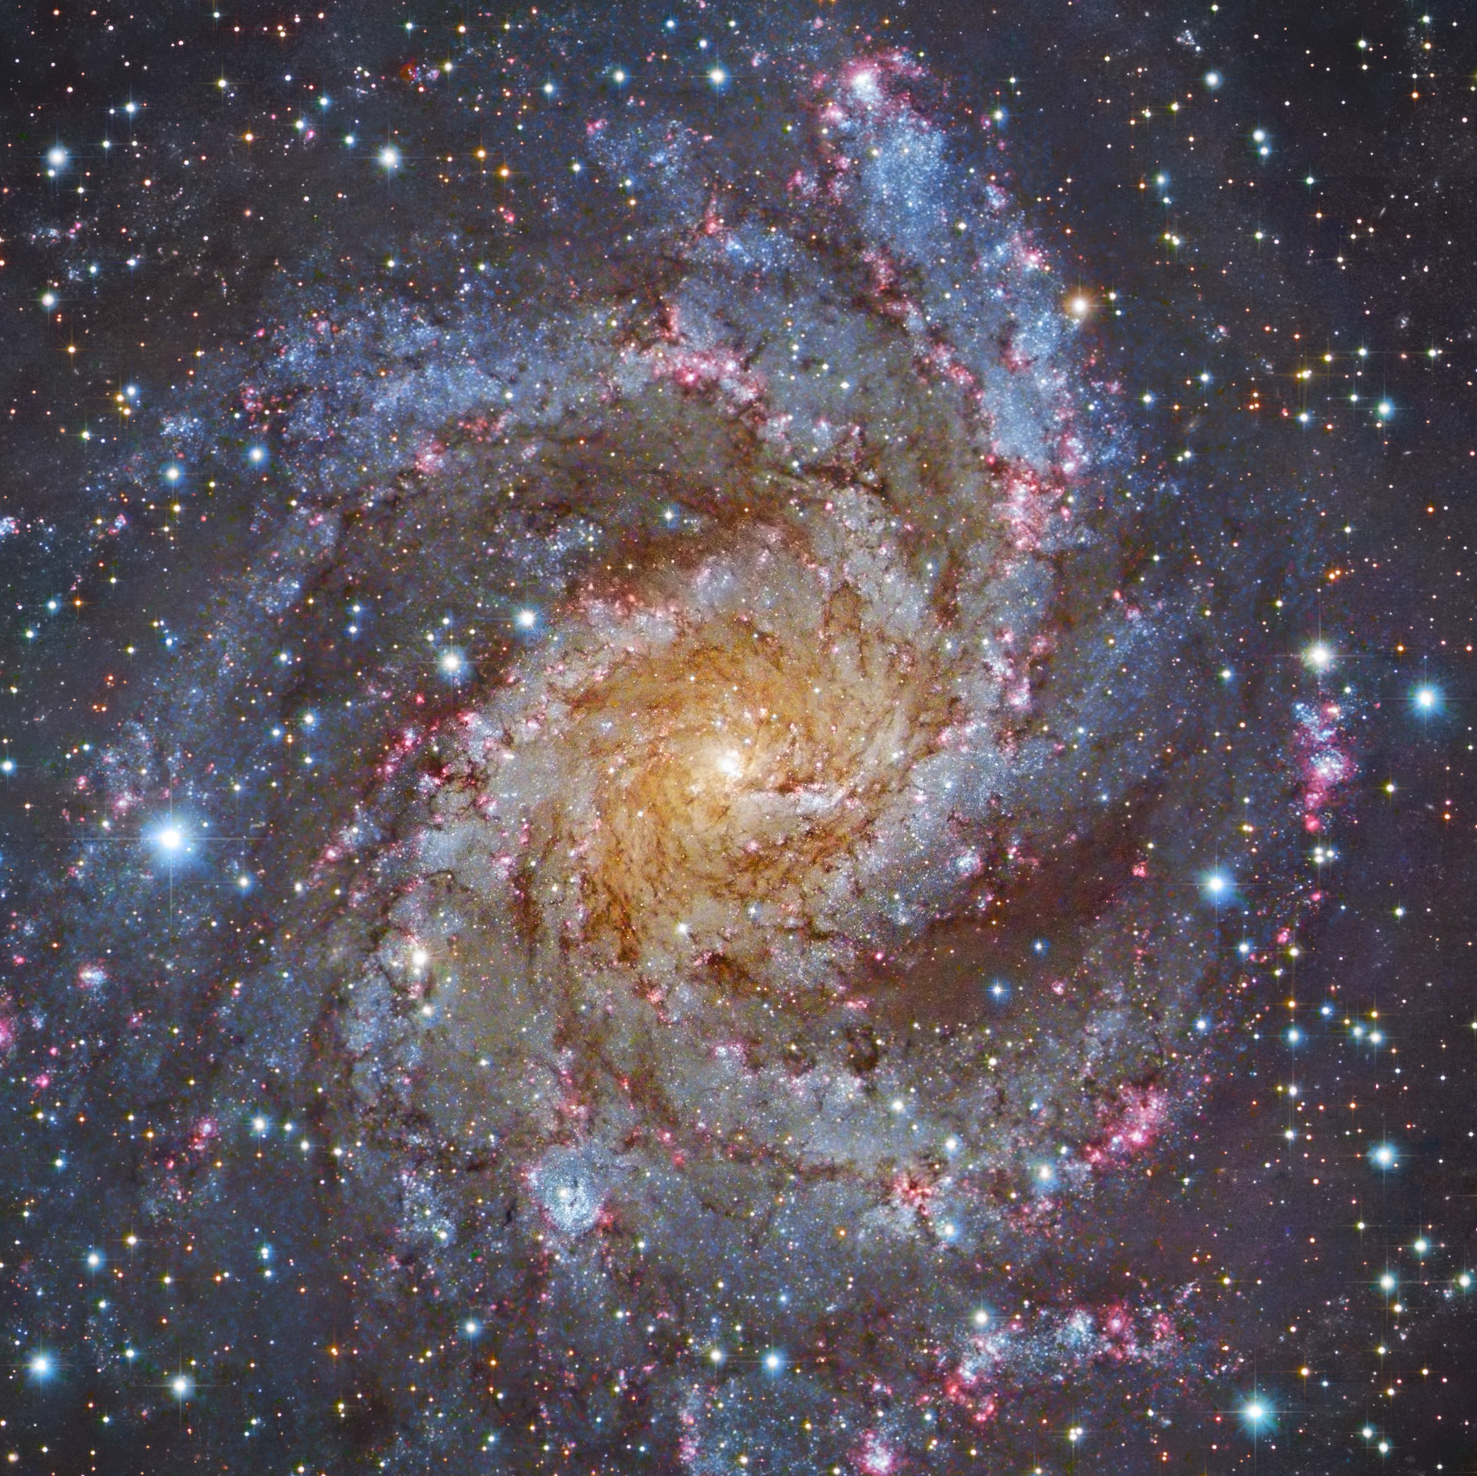

NGC 6946 (HST, Subaru)

Object Name: NGC 6946

Credit: NASA, ESA, STScI, R. Gendler, and the Subaru Telescope (NAOJ)